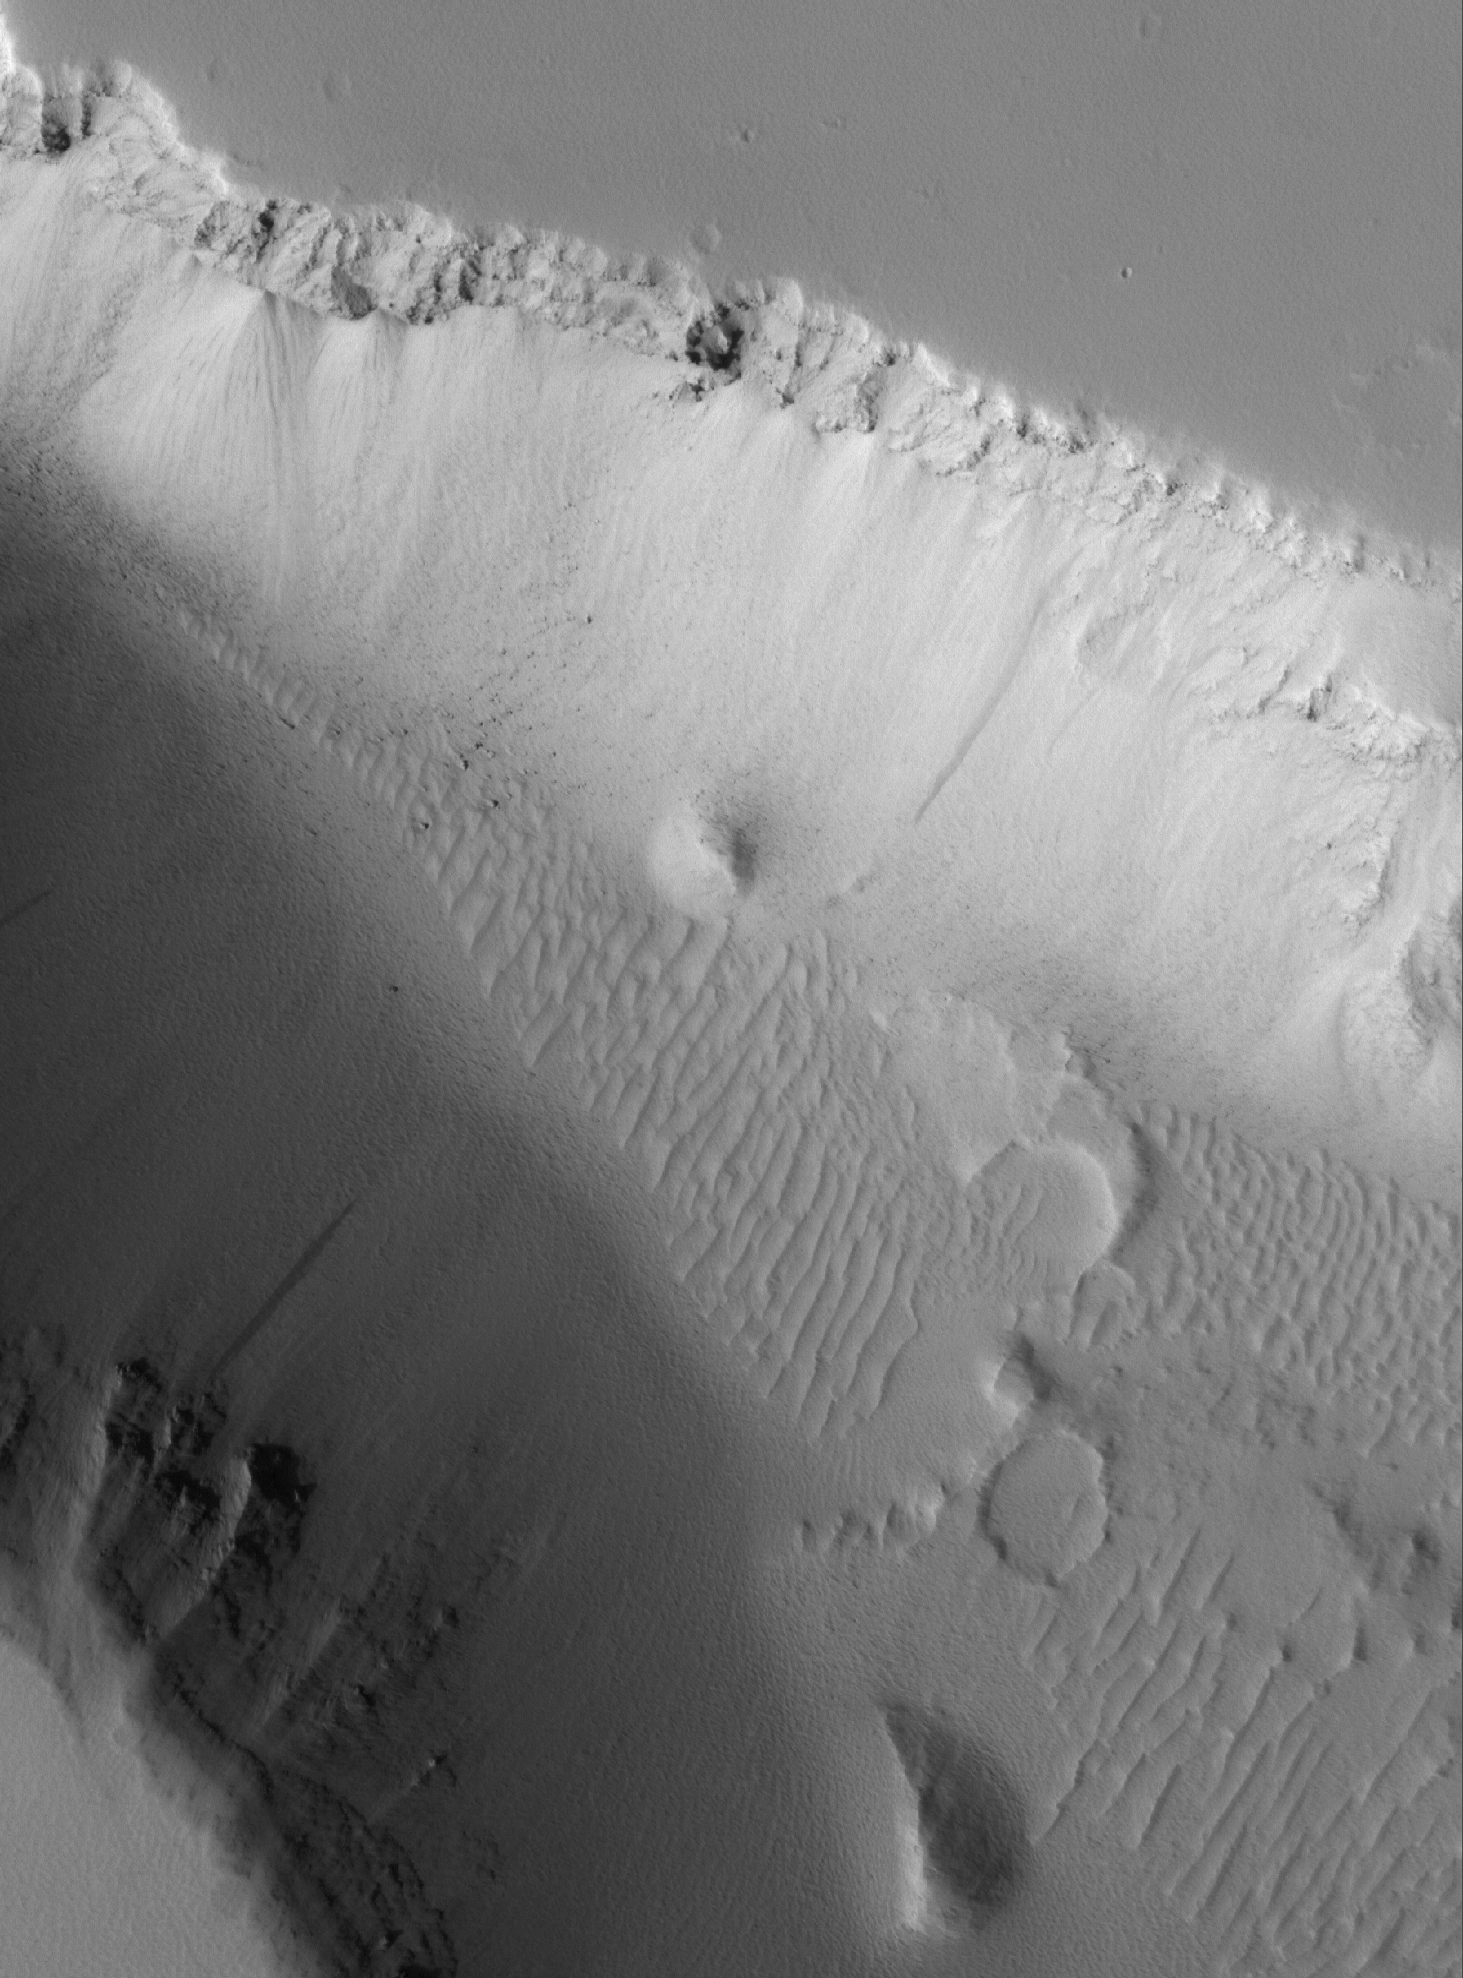

Looking Into a Trough

25 May 2005
This Mars Global Surveyor (MGS) Mars Orbiter Camera (MOC) image shows a high resolution view of the floor and walls of a trough located west of the Elysium Mons volcano. The trough cuts through layered and dust-mantled rock. Large boulders and windblown ripples, mostly covered with a blanket of dust, can be seen on the trough floor.

Location near: 21.2°N, 222.4°W
Image width: ~3 km (~1.9 mi)
Illumination from: lower left
Season: Northern Summer

Credit: NASA/JPL/Malin Space Science Systems